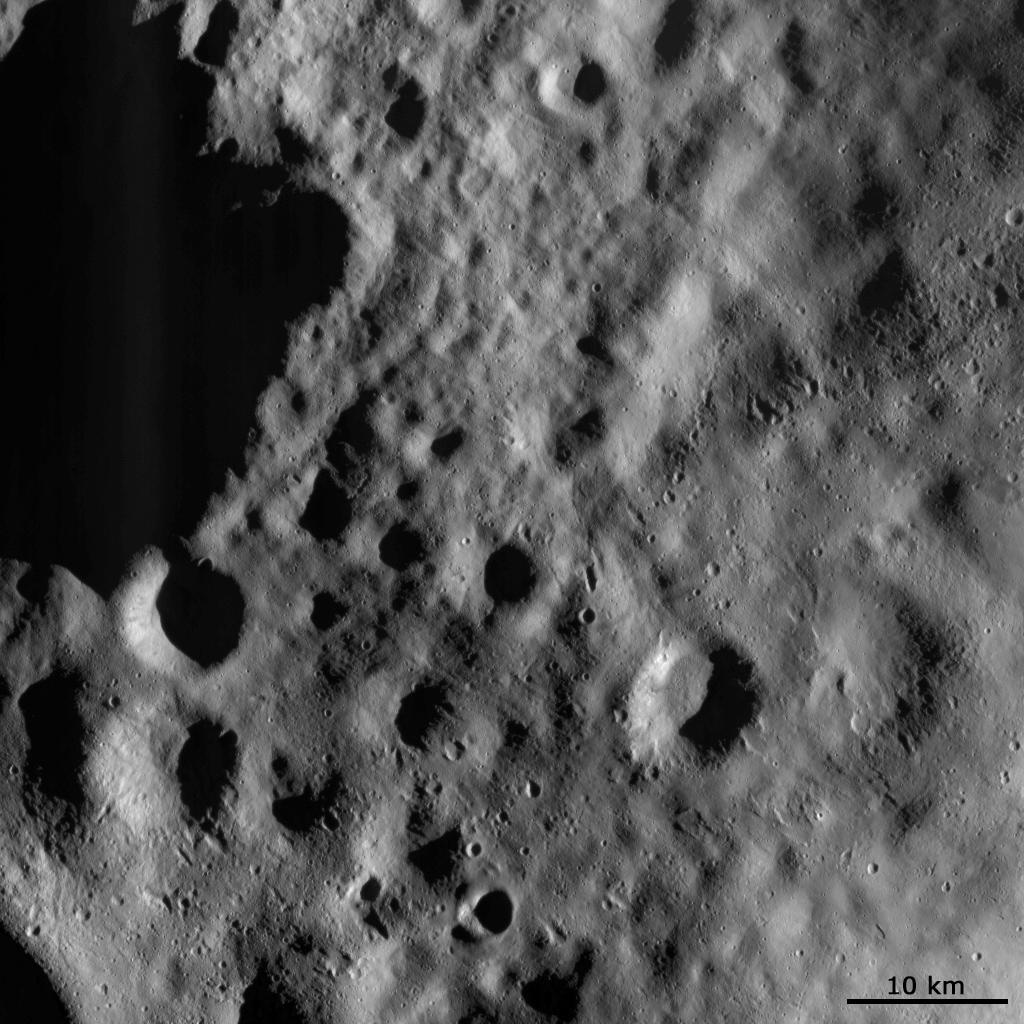

Mantled Surface of Vesta with Secondaries

This Dawn FC (framing camera) image shows a part of the surface of Vesta, which is mantled (i.e., covered) by an ejecta blanket. This ejecta blanket is evident as the smoothly textured surface visible across the image. Ejecta blankets consist of small debris, which are ejected as impacts form craters. The crater from which this ejecta blanket originates may be the large shadowed crater in the top left of the image, or may be another nearby large crater outside of the image. There are a number of smaller, younger craters and irregularly shaped, small depressions on top of this ejecta blanket, particularly in the right side of the image. Solitary impact craters are formed by impacts of material from space. But the crater chains and irregularly shaped depressions are probably formed by boulders and other debris re-impacting the surface of Vesta after they are ejected from a nearby large impact. As they are impacting Vesta for the second time these crater chains and irregular depressions are called secondaries.

This image is in Vesta’s Domitia quadrangle and the center latitude and longitude of the image is 56.7°N, 190.1°E. NASA’s Dawn spacecraft obtained this image with its framing camera on October 19th 2011. This image was taken through the camera’s clear filter. The distance to the surface of Vesta is 702 km and the image has a resolution of about 70 meters per pixel. This image was acquired during the HAMO (High Altitude Mapping Orbit) phase of the mission.

The Dawn mission to Vesta and Ceres is managed by NASA’s Jet Propulsion Laboratory, a division of the California Institute of Technology in Pasadena, for NASA’s Science Mission Directorate, Washington D.C. UCLA is responsible for overall Dawn mission science. Dawn’s VIR was provided by ASI, the Italian Space Agency and is managed by INAF, Italy’s National Institute for Astrophysics, in collaboration with Selex Galileo, where it was built.

Credit: NASA/JPL-Caltech/UCLA/MPS/DLR/IDA